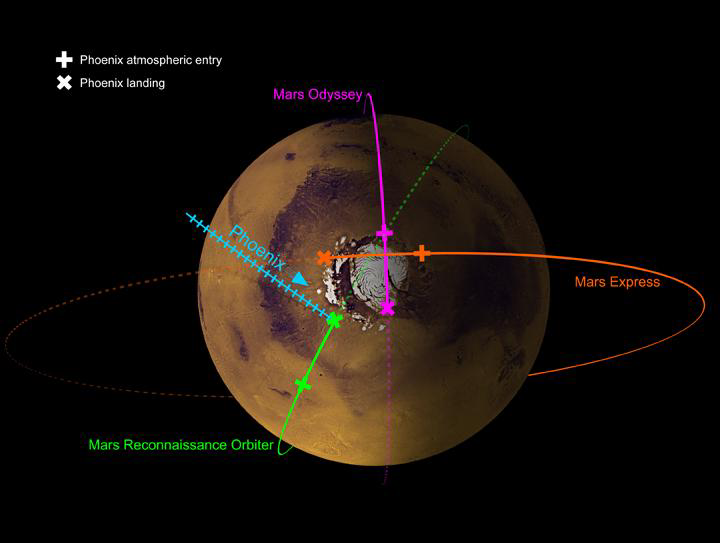

Family of Orbiters

This image shows the paths of three spacecraft currently in orbit around Mars, as well as the path by which NASA’s Phoenix Mars Lander will approach and land on the planet. The t-shaped crosses show where the orbiters will be when Phoenix enters the atmosphere, while the x-shaped crosses show their location at landing time.

All three orbiters, NASA’s Mars Reconnaissance Orbiter, NASA’s Mars Odyssey and the European Space Agency’s Mars Express, will be monitoring Phoenix during the final steps of its journey to the Red Planet.

Phoenix will land just south of Mars’s north polar ice cap.

Photojournal Note: As planned, the Phoenix lander, which landed May 25, 2008 23:53 UTC, ended communications in November 2008, about six months after landing, when its solar panels ceased operating in the dark Martian winter.

Credit: NASA/JPL-Caltech